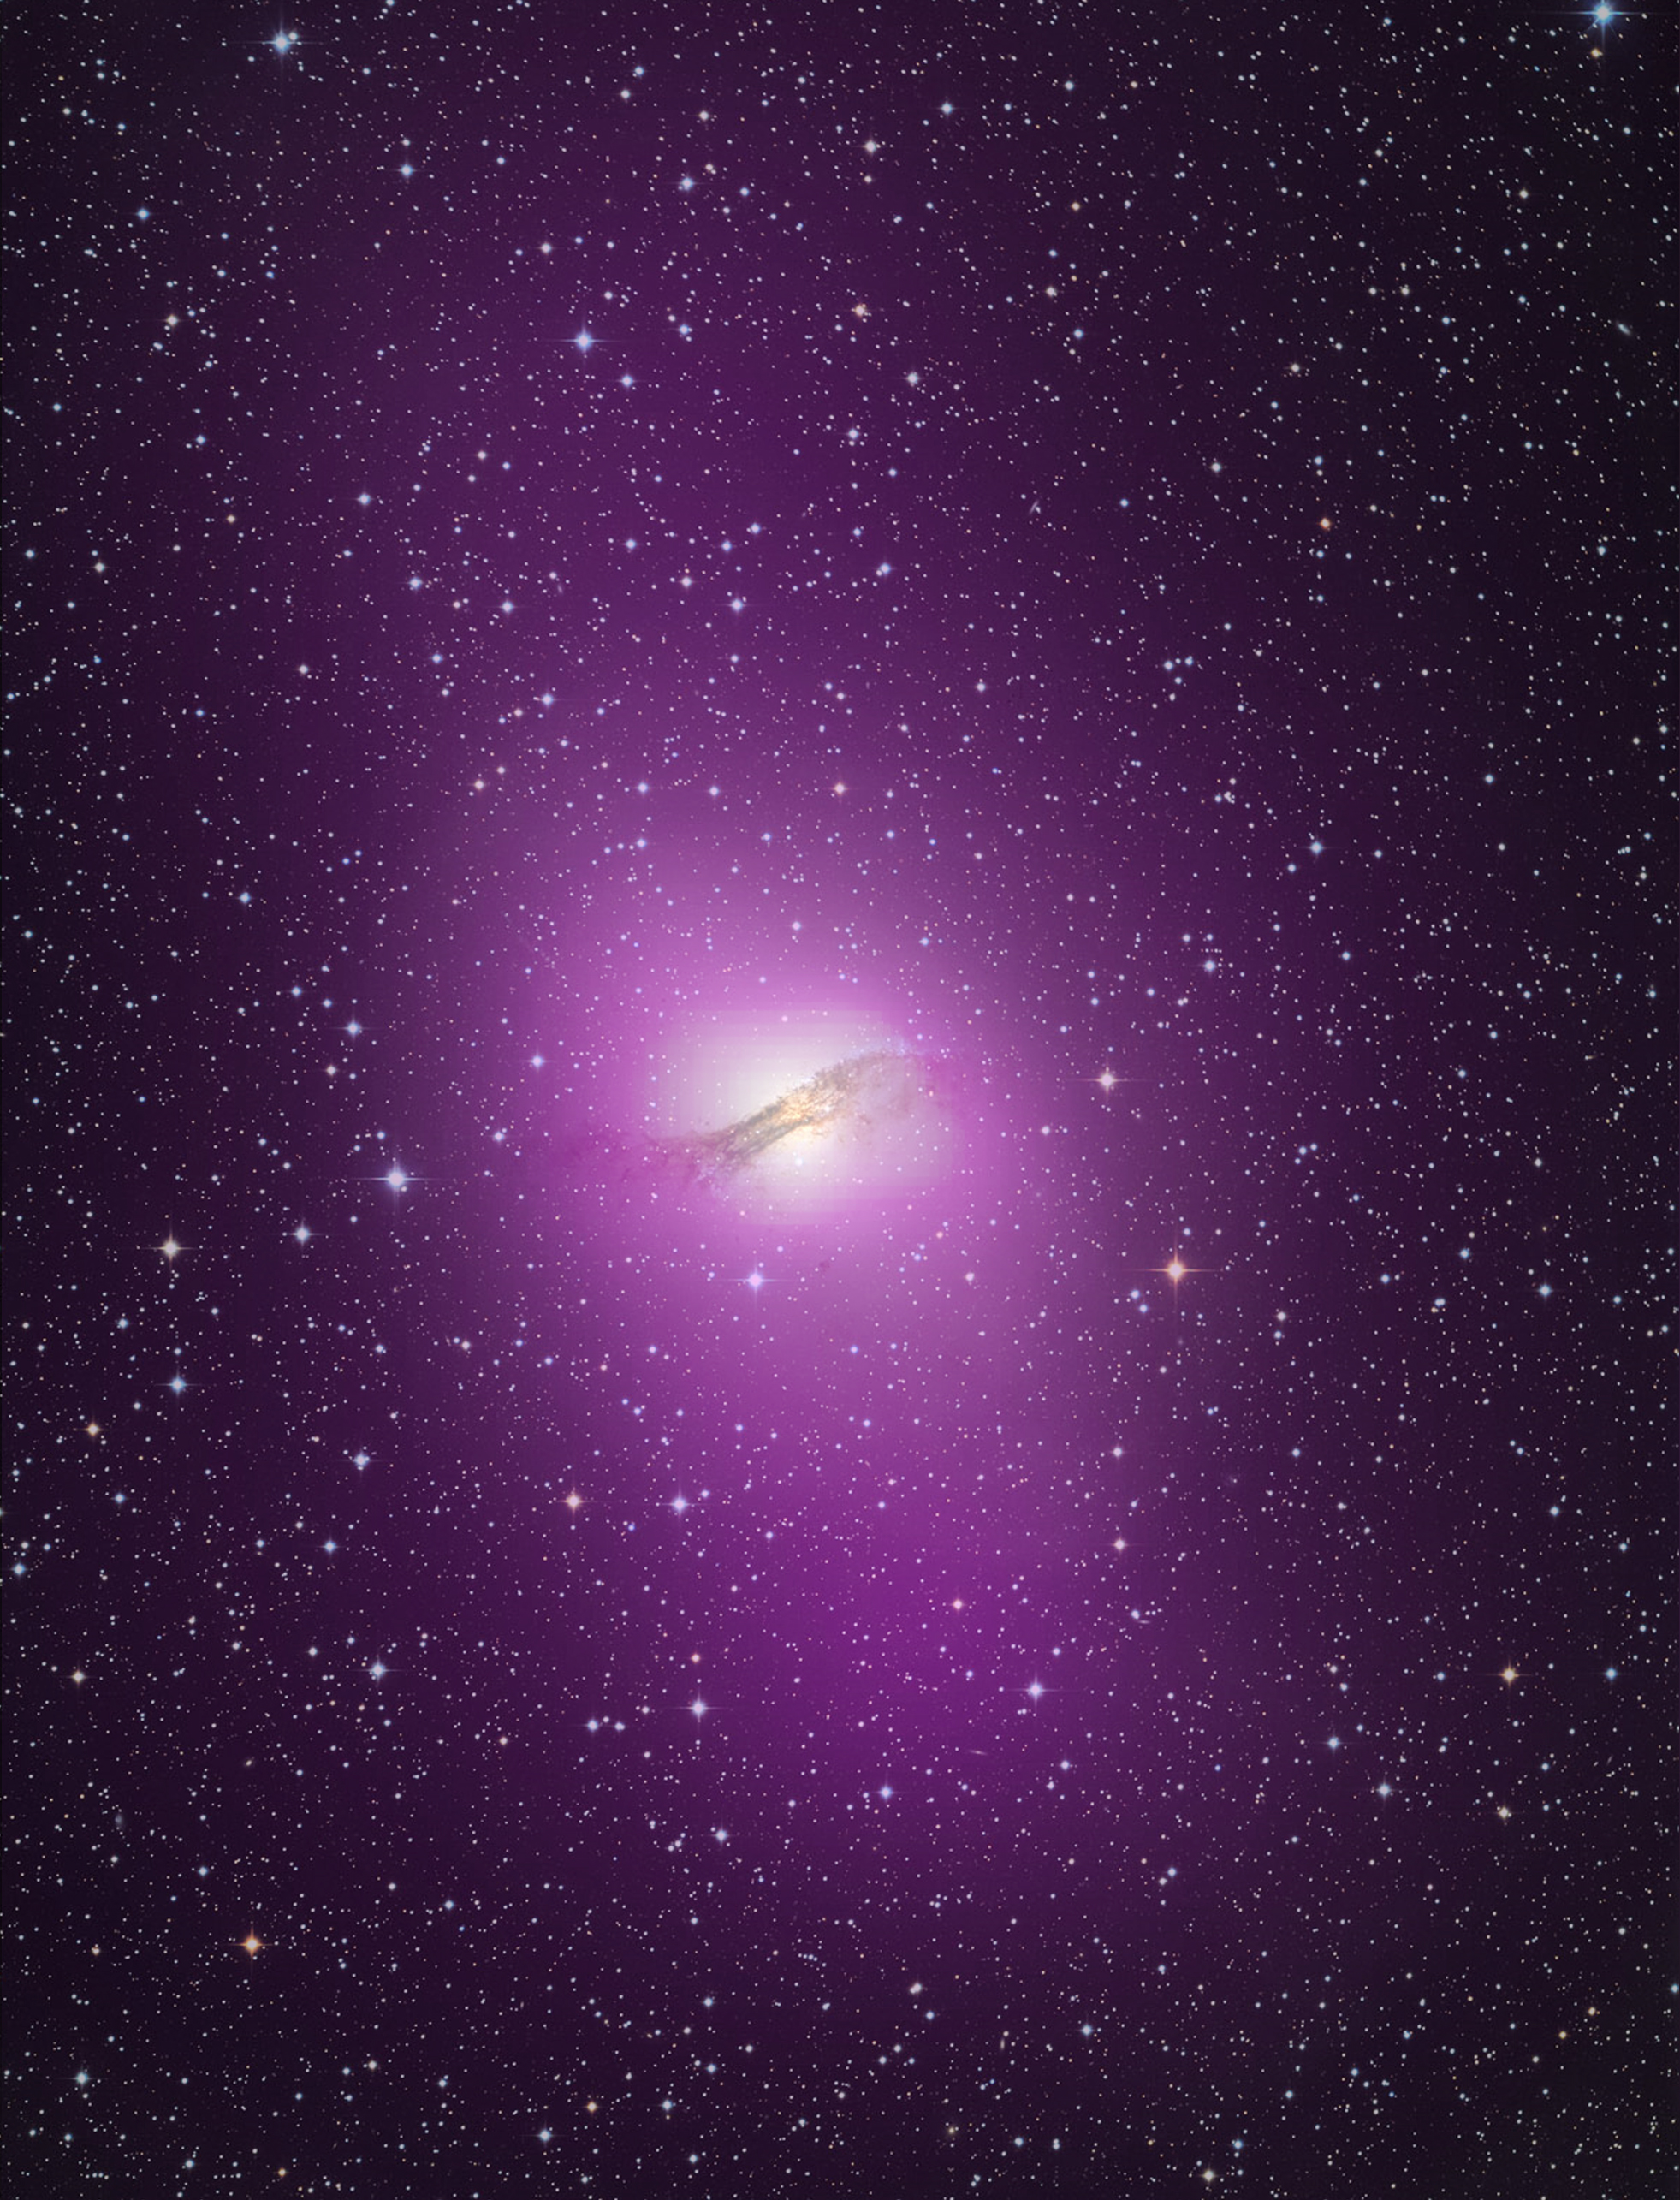

Cen A Optical Gamma Composite

NASA release April 1, 2010 The gamma-ray output from Cen A's lobes exceeds their radio output by more than ten times. High-energy gamma rays detected by Fermi's Large Area Telescope are depicted as purple in this gamma ray/optical composite of the galaxy.

Credit: NASA/DOE/Fermi LAT Collaboration, Capella Observatory